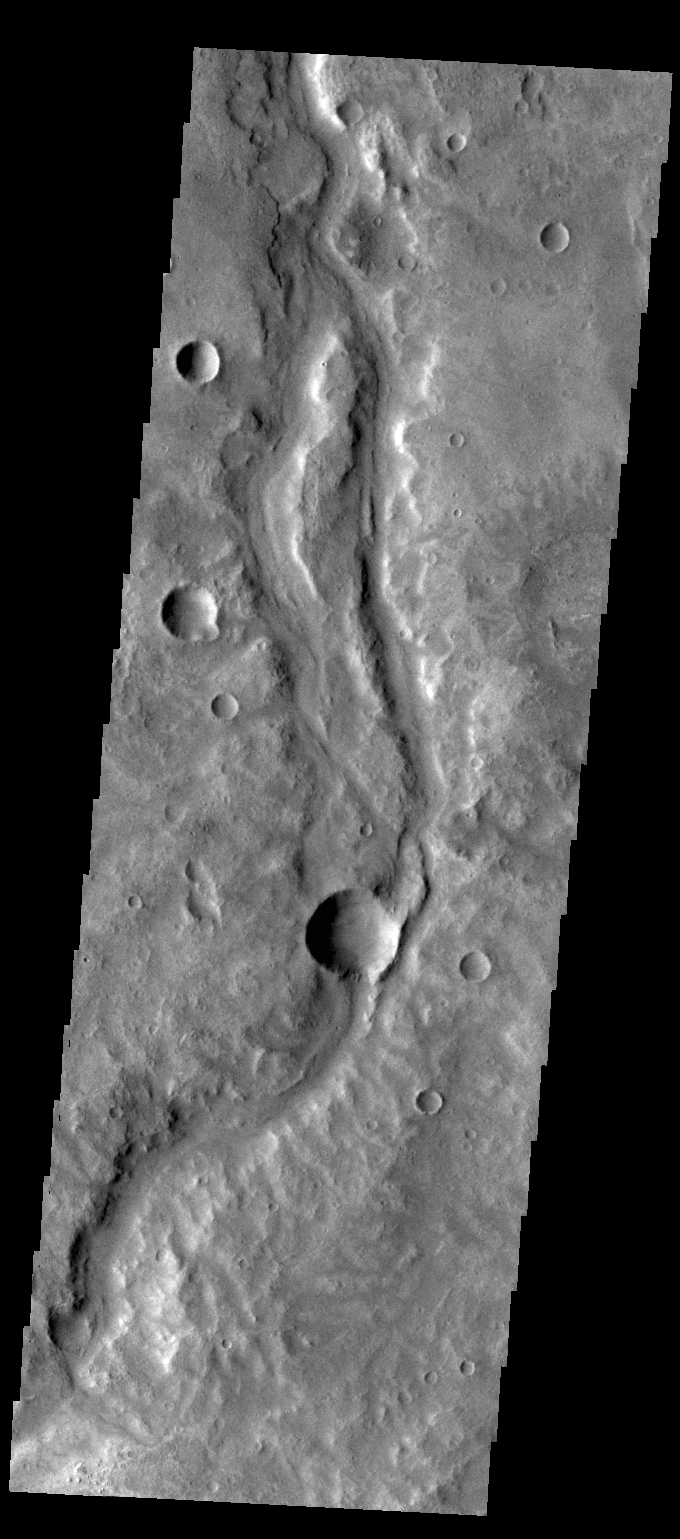

Samara Valles

Today’s VIS image shows a portion of Samara Valles.

Credit: NASA/JPL-Caltech/ASU